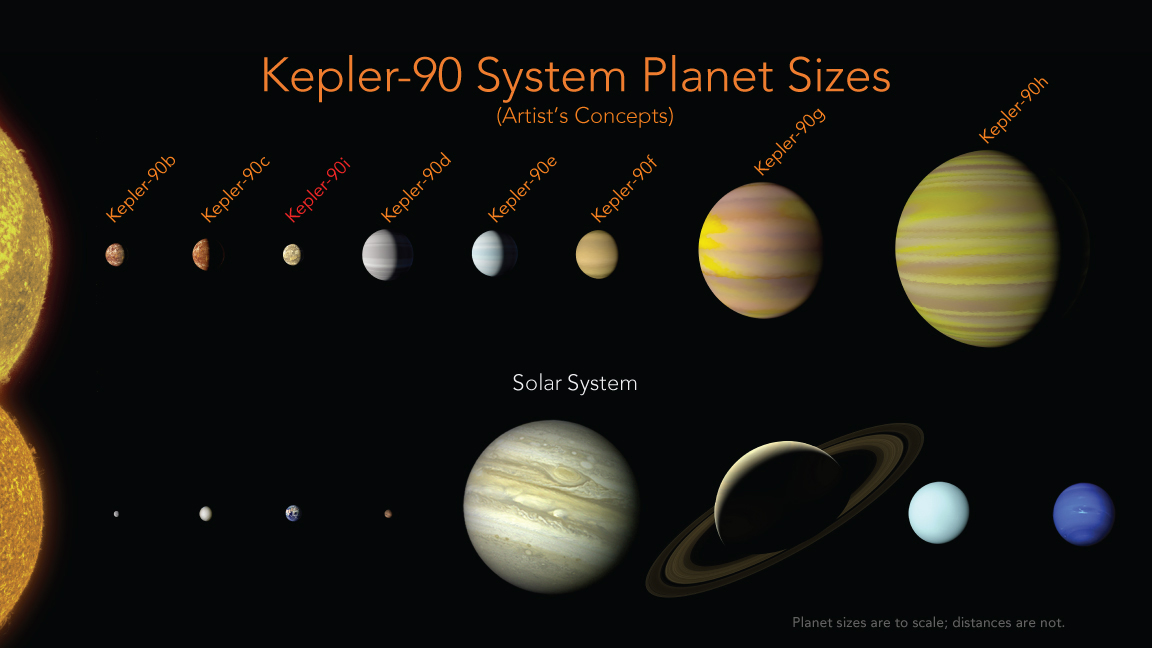

Kepler-90 System Compared to Our Solar System (Artist’s Concept)

Our solar system now is tied for most number of planets around a single star, with the recent discovery of an eighth planet circling Kepler-90, a Sun-like star 2,545 light years from Earth. The planet was discovered in data from NASA’s Kepler Space Telescope. This artist’s concept depicts the Kepler-90 system compared with our own solar system.

The newly-discovered Kepler-90i — a sizzling hot, rocky planet that orbits its star once every 14.4 days — was found using machine learning from Google. Machine learning is an approach to artificial intelligence in which computers “learn.” In this case, computers learned to identify planets by finding in Kepler data instances where the telescope recorded changes in starlight caused by planets beyond our solar system, known as exoplanets.

NASA Ames manages the Kepler and K2 missions for NASA’s Science Mission Directorate. JPL managed Kepler mission development. Ball Aerospace & Technologies Corporation operates the flight system with support from the Laboratory for Atmospheric and Space Physics at the University of Colorado in Boulder.

Credit: NASA/Ames Research Center/Wendy Stenzel